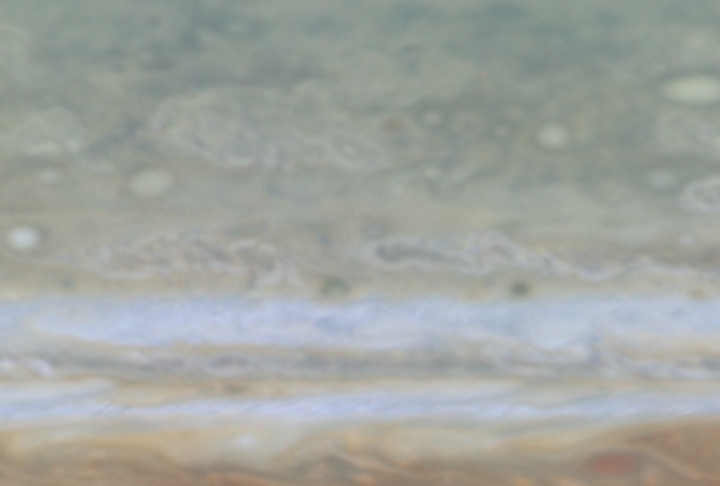

Jupiter’s High Latitudes

Quicktime file (158k)
Larger AVI file (499k)

This movie clip (of which the release image is a still frame), created from images taken by NASA’s Cassini spacecraft, shows a high-latitude area of Jupiter. At latitudes above 45 degrees, the banded appearance of Jupiter’s clouds gives way to a more mottled appearance. The cause of this transition is not fully understood.

Cassini is a cooperative mission of NASA, the European Space Agency and the Italian Space Agency. JPL, a division of the California Institute of Technology in Pasadena, manages Cassini for NASA’s Office of Space Science, Washing ton, D.C.

Credit: NASA/JPL/University of Arizona